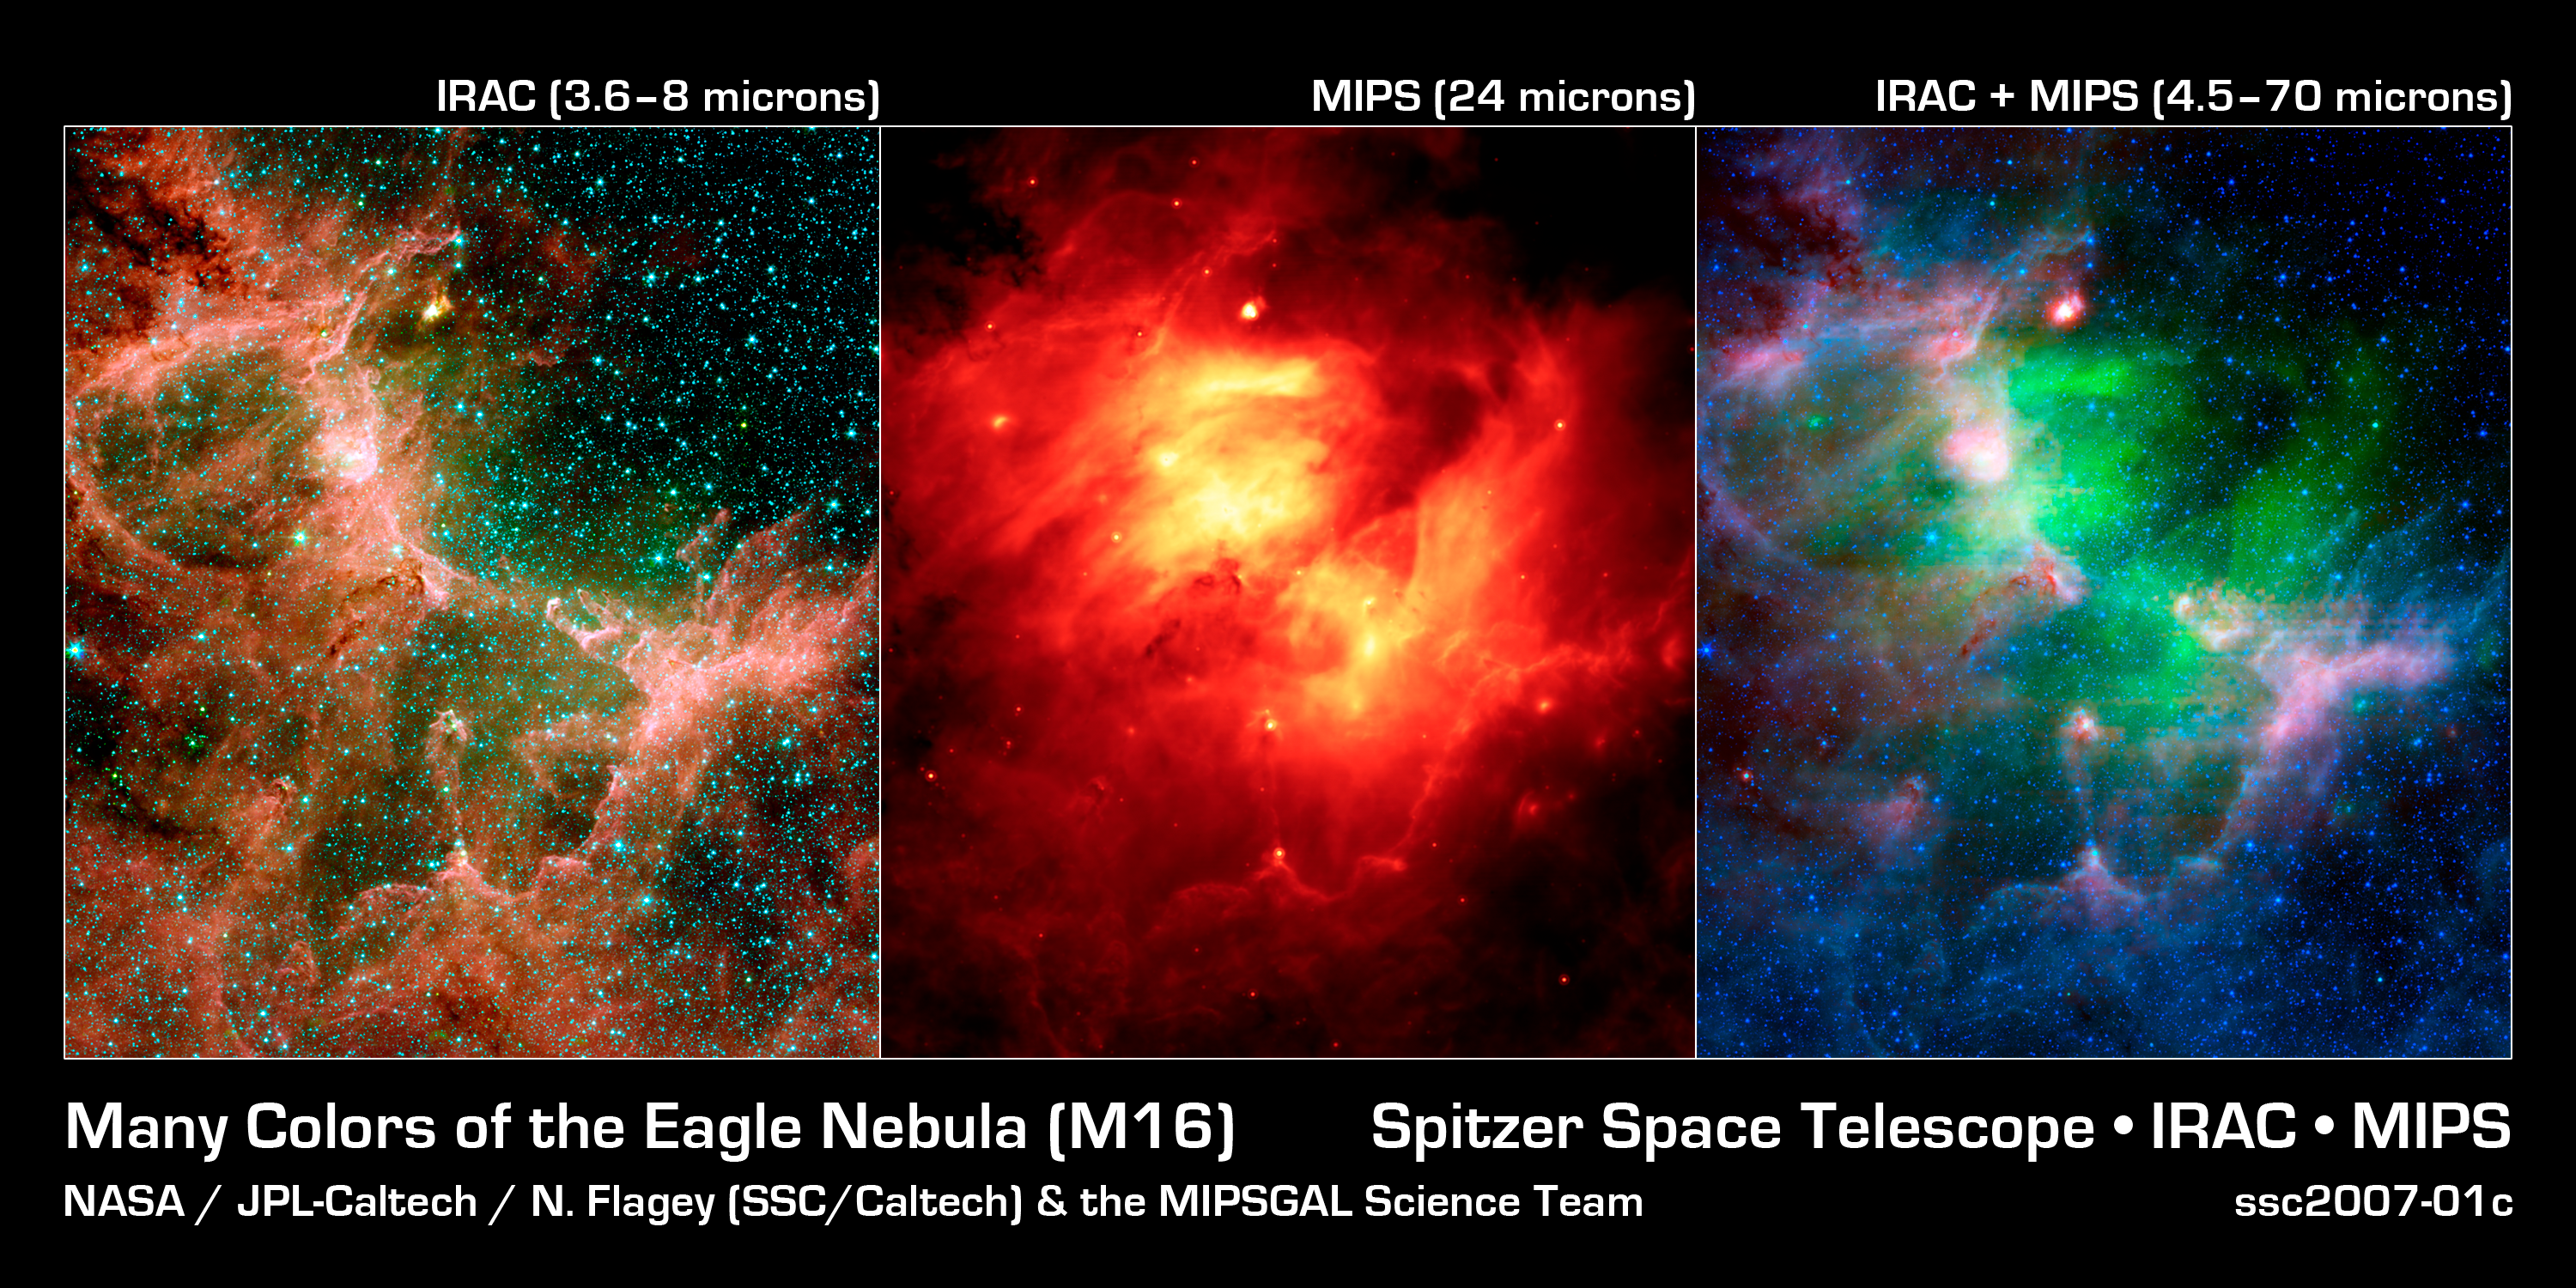

Eagle Nebula Flaunts Its Infrared Feathers: Infrared Views of M16

This set of images from NASA's Spitzer Space Telescope shows the Eagle nebula in different hues of infrared light. Each view tells a different tale. The left picture shows lots of stars and dusty structures with clarity. Dusty molecules found on Earth called polycyclic aromatic hydrocarbons produce most of the red; gas is green and stars are blue.The middle view is packed with drama, because it tells astronomers that a star in this region violently erupted, or went supernova, heating surrounding dust (orange). This view also reveals that the hot dust is shell shaped, another indication that a star exploded.The final picture highlights the contrast between the hot, supernova-heated dust (green) and the cooler dust making up the region's dusty star-forming clouds and towers (red, blue and purple).The left image is a composite of infrared light with the following wavelengths: 3.6 microns (blue); 4.5 microns (green); 5.8 microns (orange); and 8 microns (red). The right image includes longer infrared wavelengths, and is a composite of light of 4.5 to 8.0 microns (blue); 24 microns (green); and 70 microns (red). The middle image is made up solely of 24-micron light.

Credit: NASA/JPL-Caltech/N. Flagey (IAS/SSC) & A. Noriega-Crespo (SSC/Caltech)